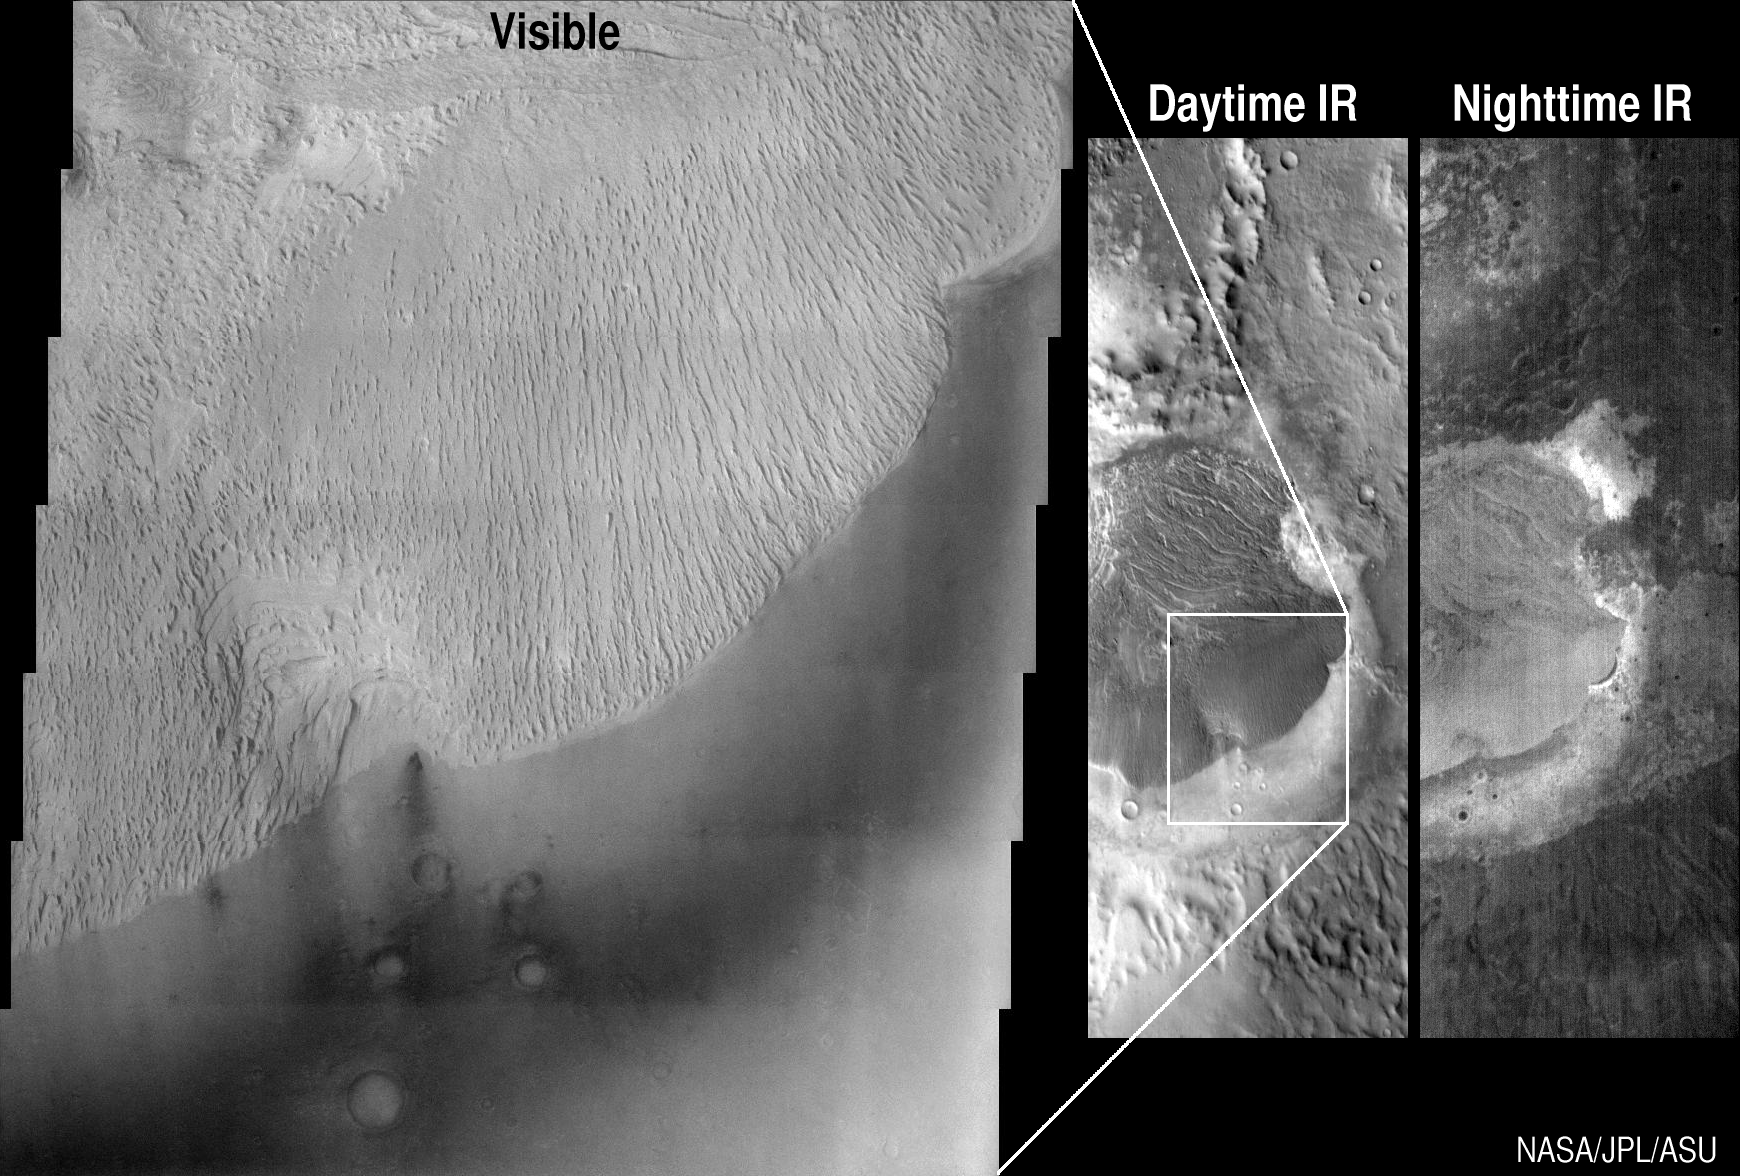

Odyssey/ Becquerel

These images from Mars Odyssey look at the Becquerel crater in different lights — visible, daytime infrared and nighttime infrared. The daytime images (left and center) were acquired on March 28, 2002 and the nighttime image (right) was acquired on March 2, 2002, by the thermal emission imaging system aboard Mars Odyssey. Thermal infrared is the wavelength range associated with heat. Looking at the Martian surface in the infrared wavelengths allows scientists to identify and distinguish bedrock from sand or dust covered areas.

The Becquerel deposit is relatively bright in the visible wavelengths. Its surface has been scoured by windblown sand to produce the ridged topography seen in the visible image, which spans an 18-kilometer (11 mile)-wide portion of the deposit. Dark sand is seen in the lower right of the visible image. This same scene in the 32-kilometer (20 mile)-wide daytime infrared image looks remarkably similar to a photographic negative of the visible image due to the effects of solar heating. Darker tones represent cooler surfaces, brighter tones are warmer ones. During the day, visibly dark surfaces heat up much more efficiently than bright surfaces. The relatively bright sediments of the mound reflect more solar energy than the darker sand, allowing the mound to stay cooler than the sand.

In the nighttime infrared image, the mound and the sand are warmer than their surroundings. The dark portions of the image represent cold surfaces that are covered in dust particles. Dust does not retain heat during the cold Martian night and quickly gives up any heat received during the day. Sand particles, because they are larger than dust particles, are able to retain heat better, producing the brighter swath around the mound. The infrared image has a resolution of 100 meters (328 feet) per pixel and is 32 kilometers (20 miles) wide. The visible image has a resolution of 18 meters per pixel and is approximately 18 kilometers (11 miles) wide. The images are centered at 21.4 degrees north latitude and 351.8 degrees east longitude.

NASA’s Jet Propulsion Laboratory manages the 2001 Mars Odyssey mission for NASA’s Office of Space Science, Washington, D.C. The Thermal Emission Imaging System was developed by Arizona State University, Tempe, in collaboration with Raytheon Santa Barbara Remote Sensing. Lockheed Martin Astronautics, Denver, is the prime contractor for the Odyssey project, and developed and built the orbiter. Mission operations are conducted jointly from Lockheed Martin and from JPL, a division of the California Institute of Technology in Pasadena.

Credit: NASA/JPL/Arizona State University